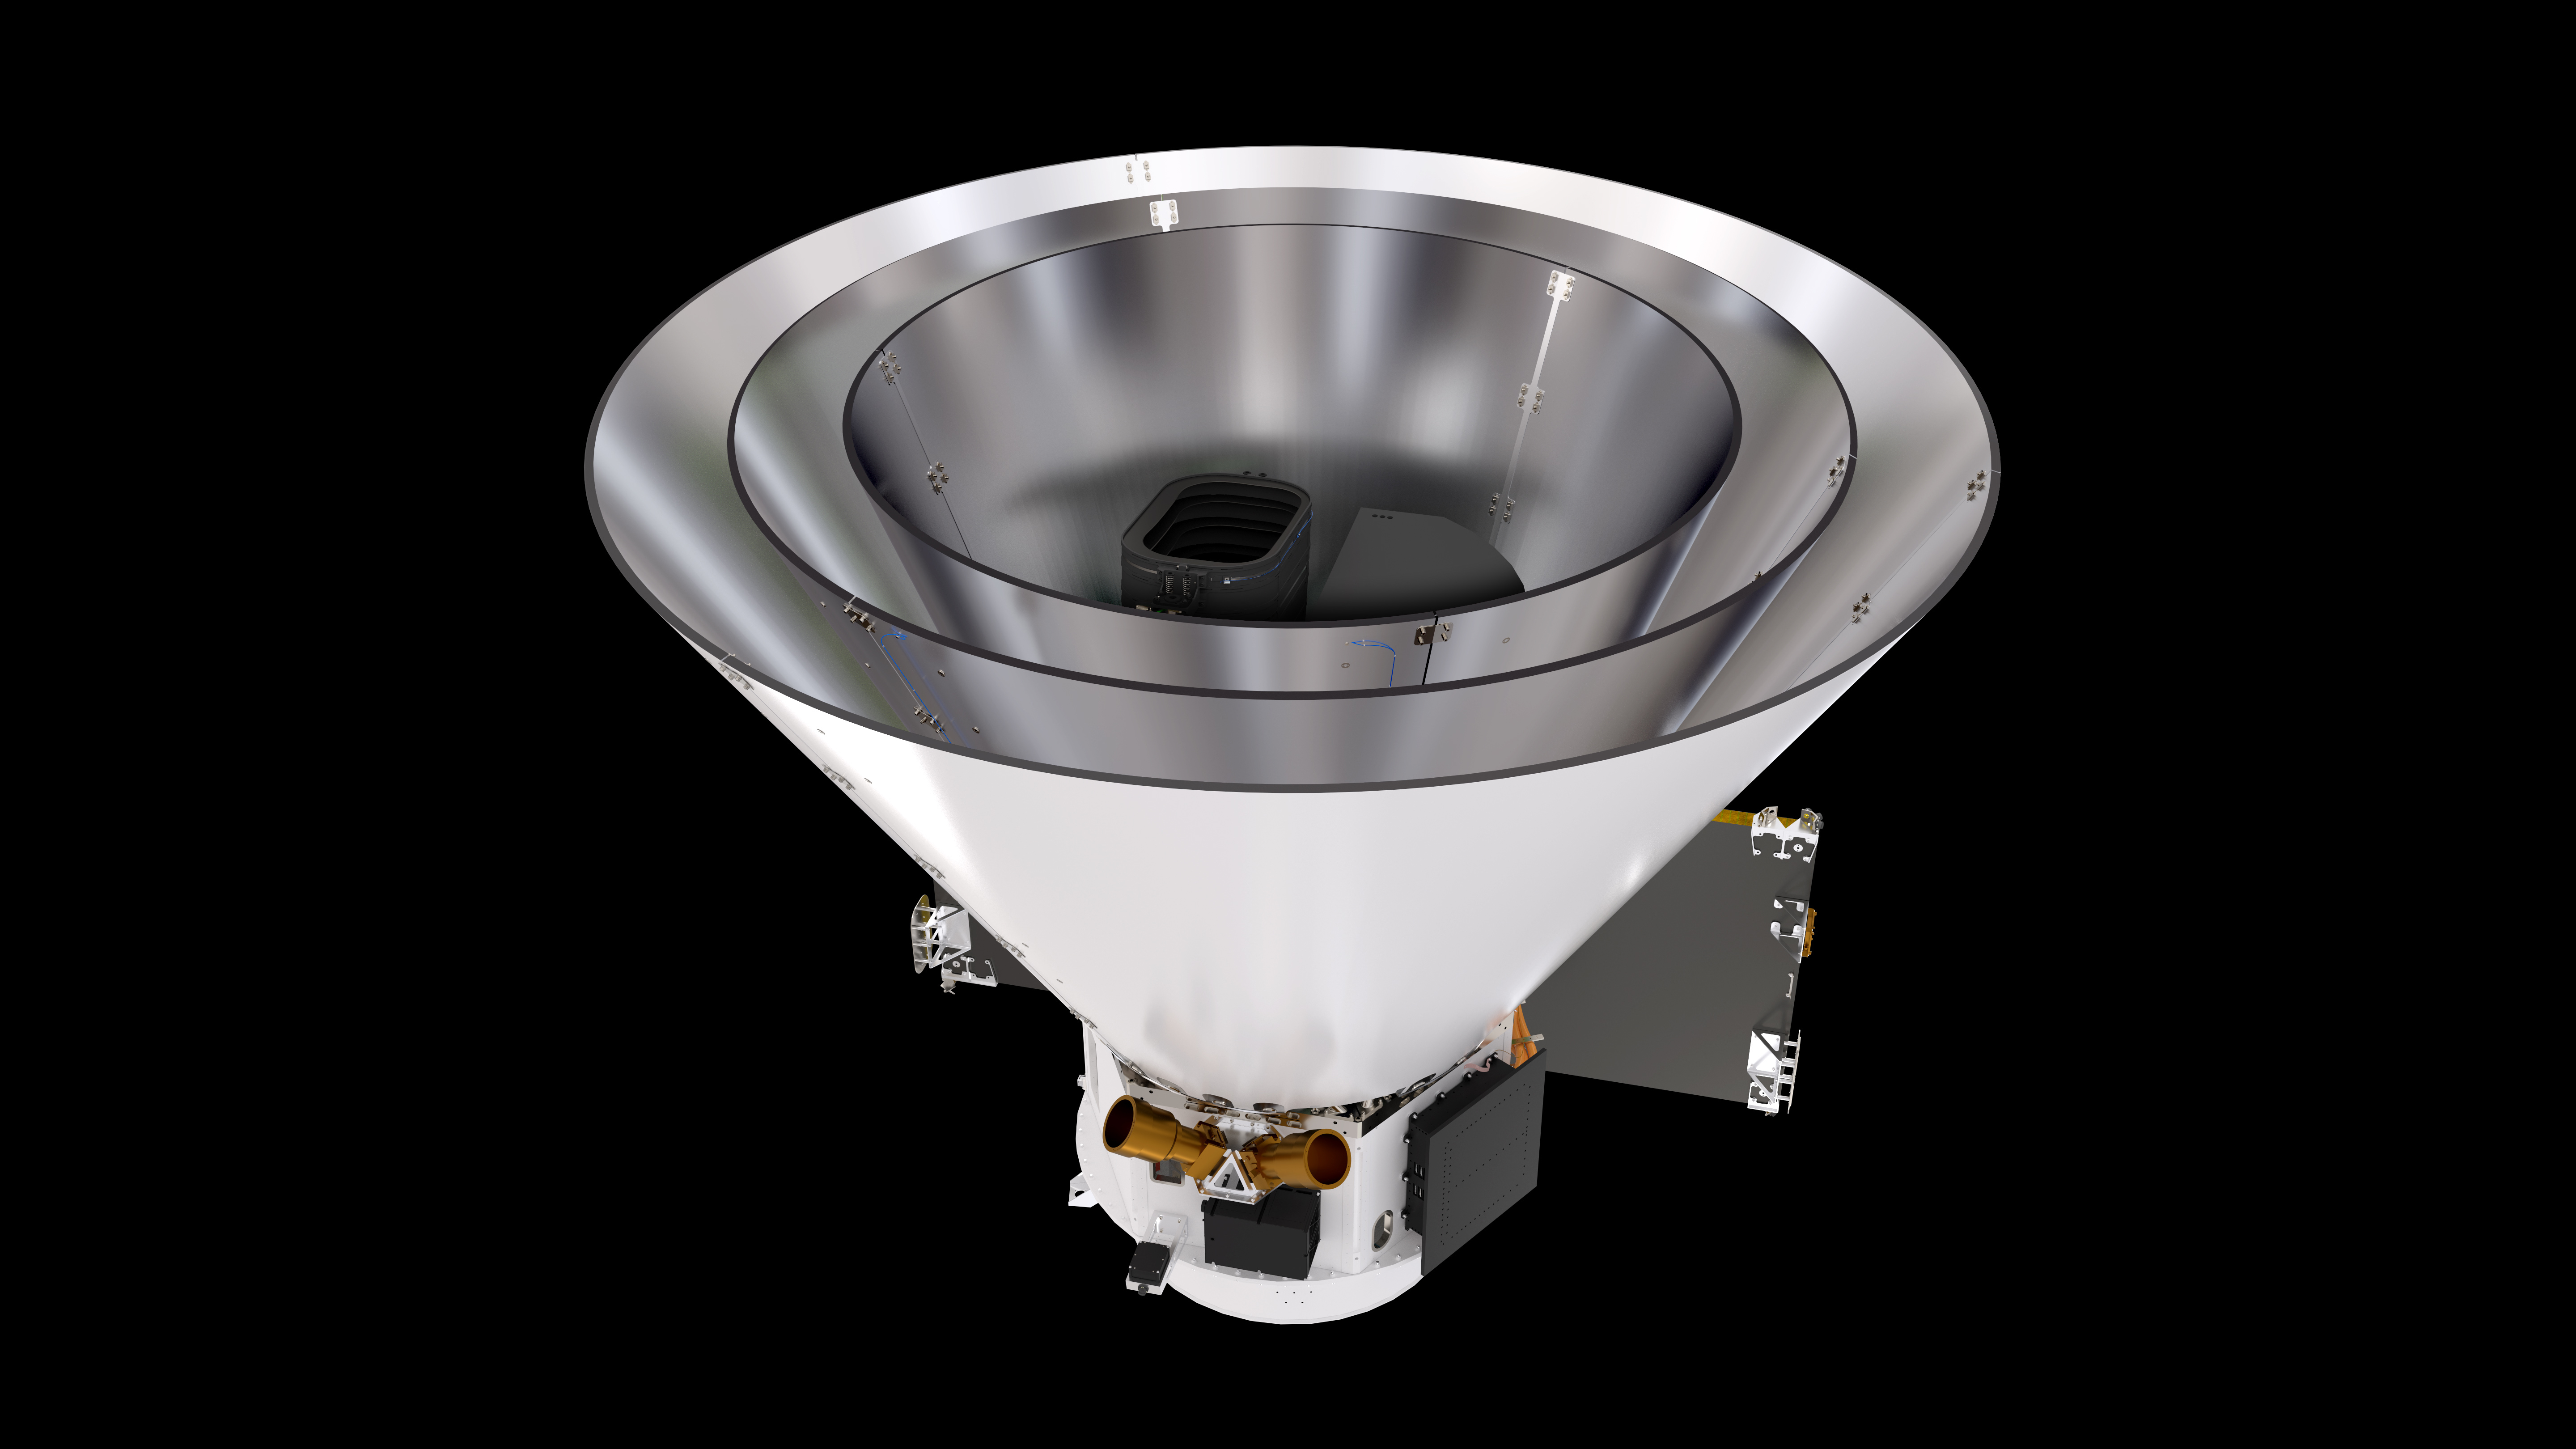

SPHEREx Spacecraft

SPHEREx Spacecraft on a black background.

Credit: Courtesy NASA/JPL-Caltech